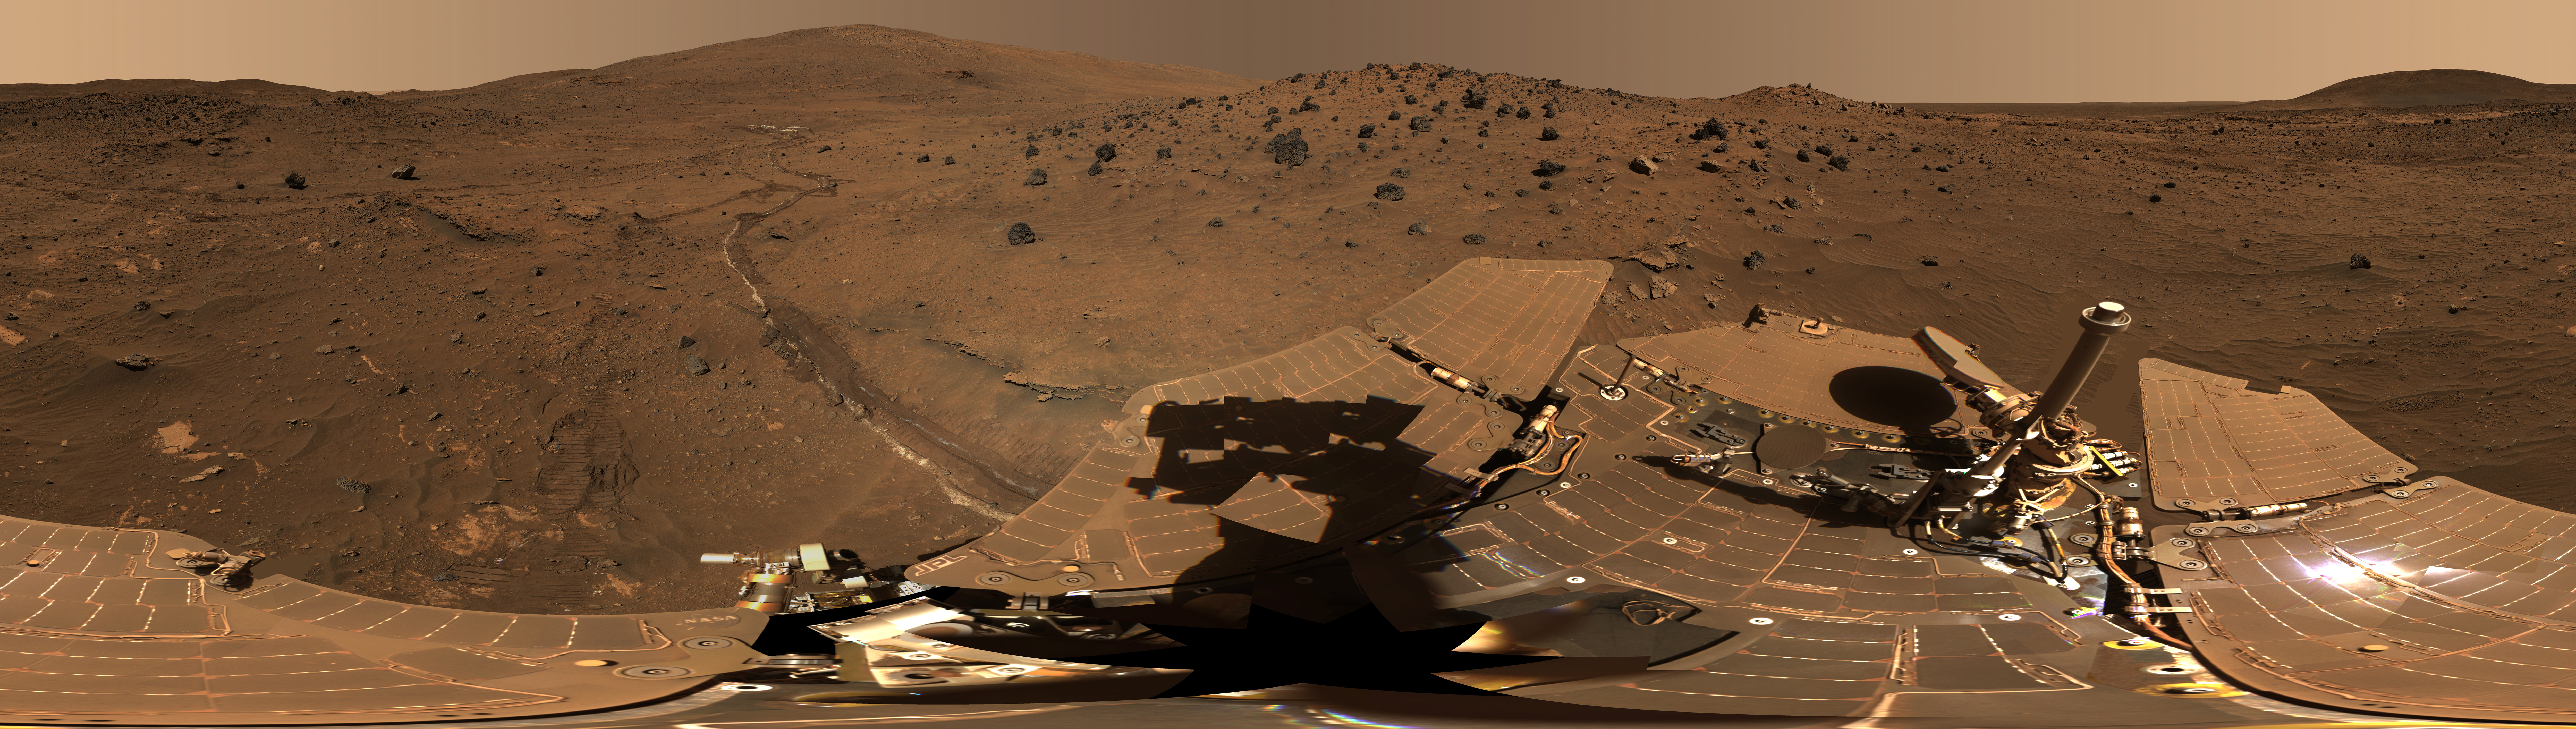

Spirit Mars Rover in ‘McMurdo’ Panorama

This 360-degree view, called the “McMurdo” panorama, comes from the panoramic camera (Pancam) on NASA’s Mars Exploration Rover Spirit. From April through October 2006, Spirit stayed on a small hill known as “Low Ridge.” There, the rover’s solar panels were tilted toward the sun to maintain enough solar power for Spirit to keep making scientific observations throughout the winter on southern Mars. This view of the surroundings from Spirit’s “Winter Haven” is presented in approximately true color.

The Pancam began shooting component images of this panorama during the 814th Martian day, or sol, of Spirit’s work on Mars (April 18, 2006) and completed the part shown here on Sol 980 (Oct. 5, 2006).

This beautiful scene reveals a tremendous amount of detail in Spirit’s surroundings. Many dark, porous-textured volcanic rocks can be seen around the rover, including many on Low Ridge. Two rocks to the right of center, brighter and smoother-looking in this image and more reflective in infrared observations by Spirit’s miniature thermal emission spectrometer, are thought to be meteorites. On the right, “Husband Hill” on the horizon, the rippled “El Dorado” sand dune field near the base of that hill, and lighter-toned “Home Plate” below the dunes provide context for Spirit’s travels from mid-2005 to early 2006.

Left of center, tracks and a trench dug by Spirit’s right-front wheel, which could no longer rotate, exposed bright underlying material. This bright material is evidence of sulfur-rich salty minerals in the subsurface, providing clues about the watery past of this part of Gusev Crater.

A version of the McMurdo panorama without the rover deck, but including a supplemental figure with landscape features labeled, is at PIA01907.

This is an approximately true-color, red-green-blue composite panorama generated from images taken through the Pancam’s 600-nanometer, 530-nanometer and 480-nanometer filters. Some image mosaic seams and brightness variations in the sky as well as several other small areas of color mis-alignments or other mismatch problems have been smoothed over in image processing in order to simulate the view that a human would see if he or she were standing here and looking around.

This “natural color” view is the rover team’s best estimate of what the scene would look like if we were there and able to see it with our own eyes. It is presented as a cylindrical projection.

Spirit completed its three-month prime mission on Mars in April 2004, then continued operating in bonus extended missions into March 2010, when it ceased communicating.

Credit: NASA/JPL-Caltech/Cornell Univ./Arizona State Univ.